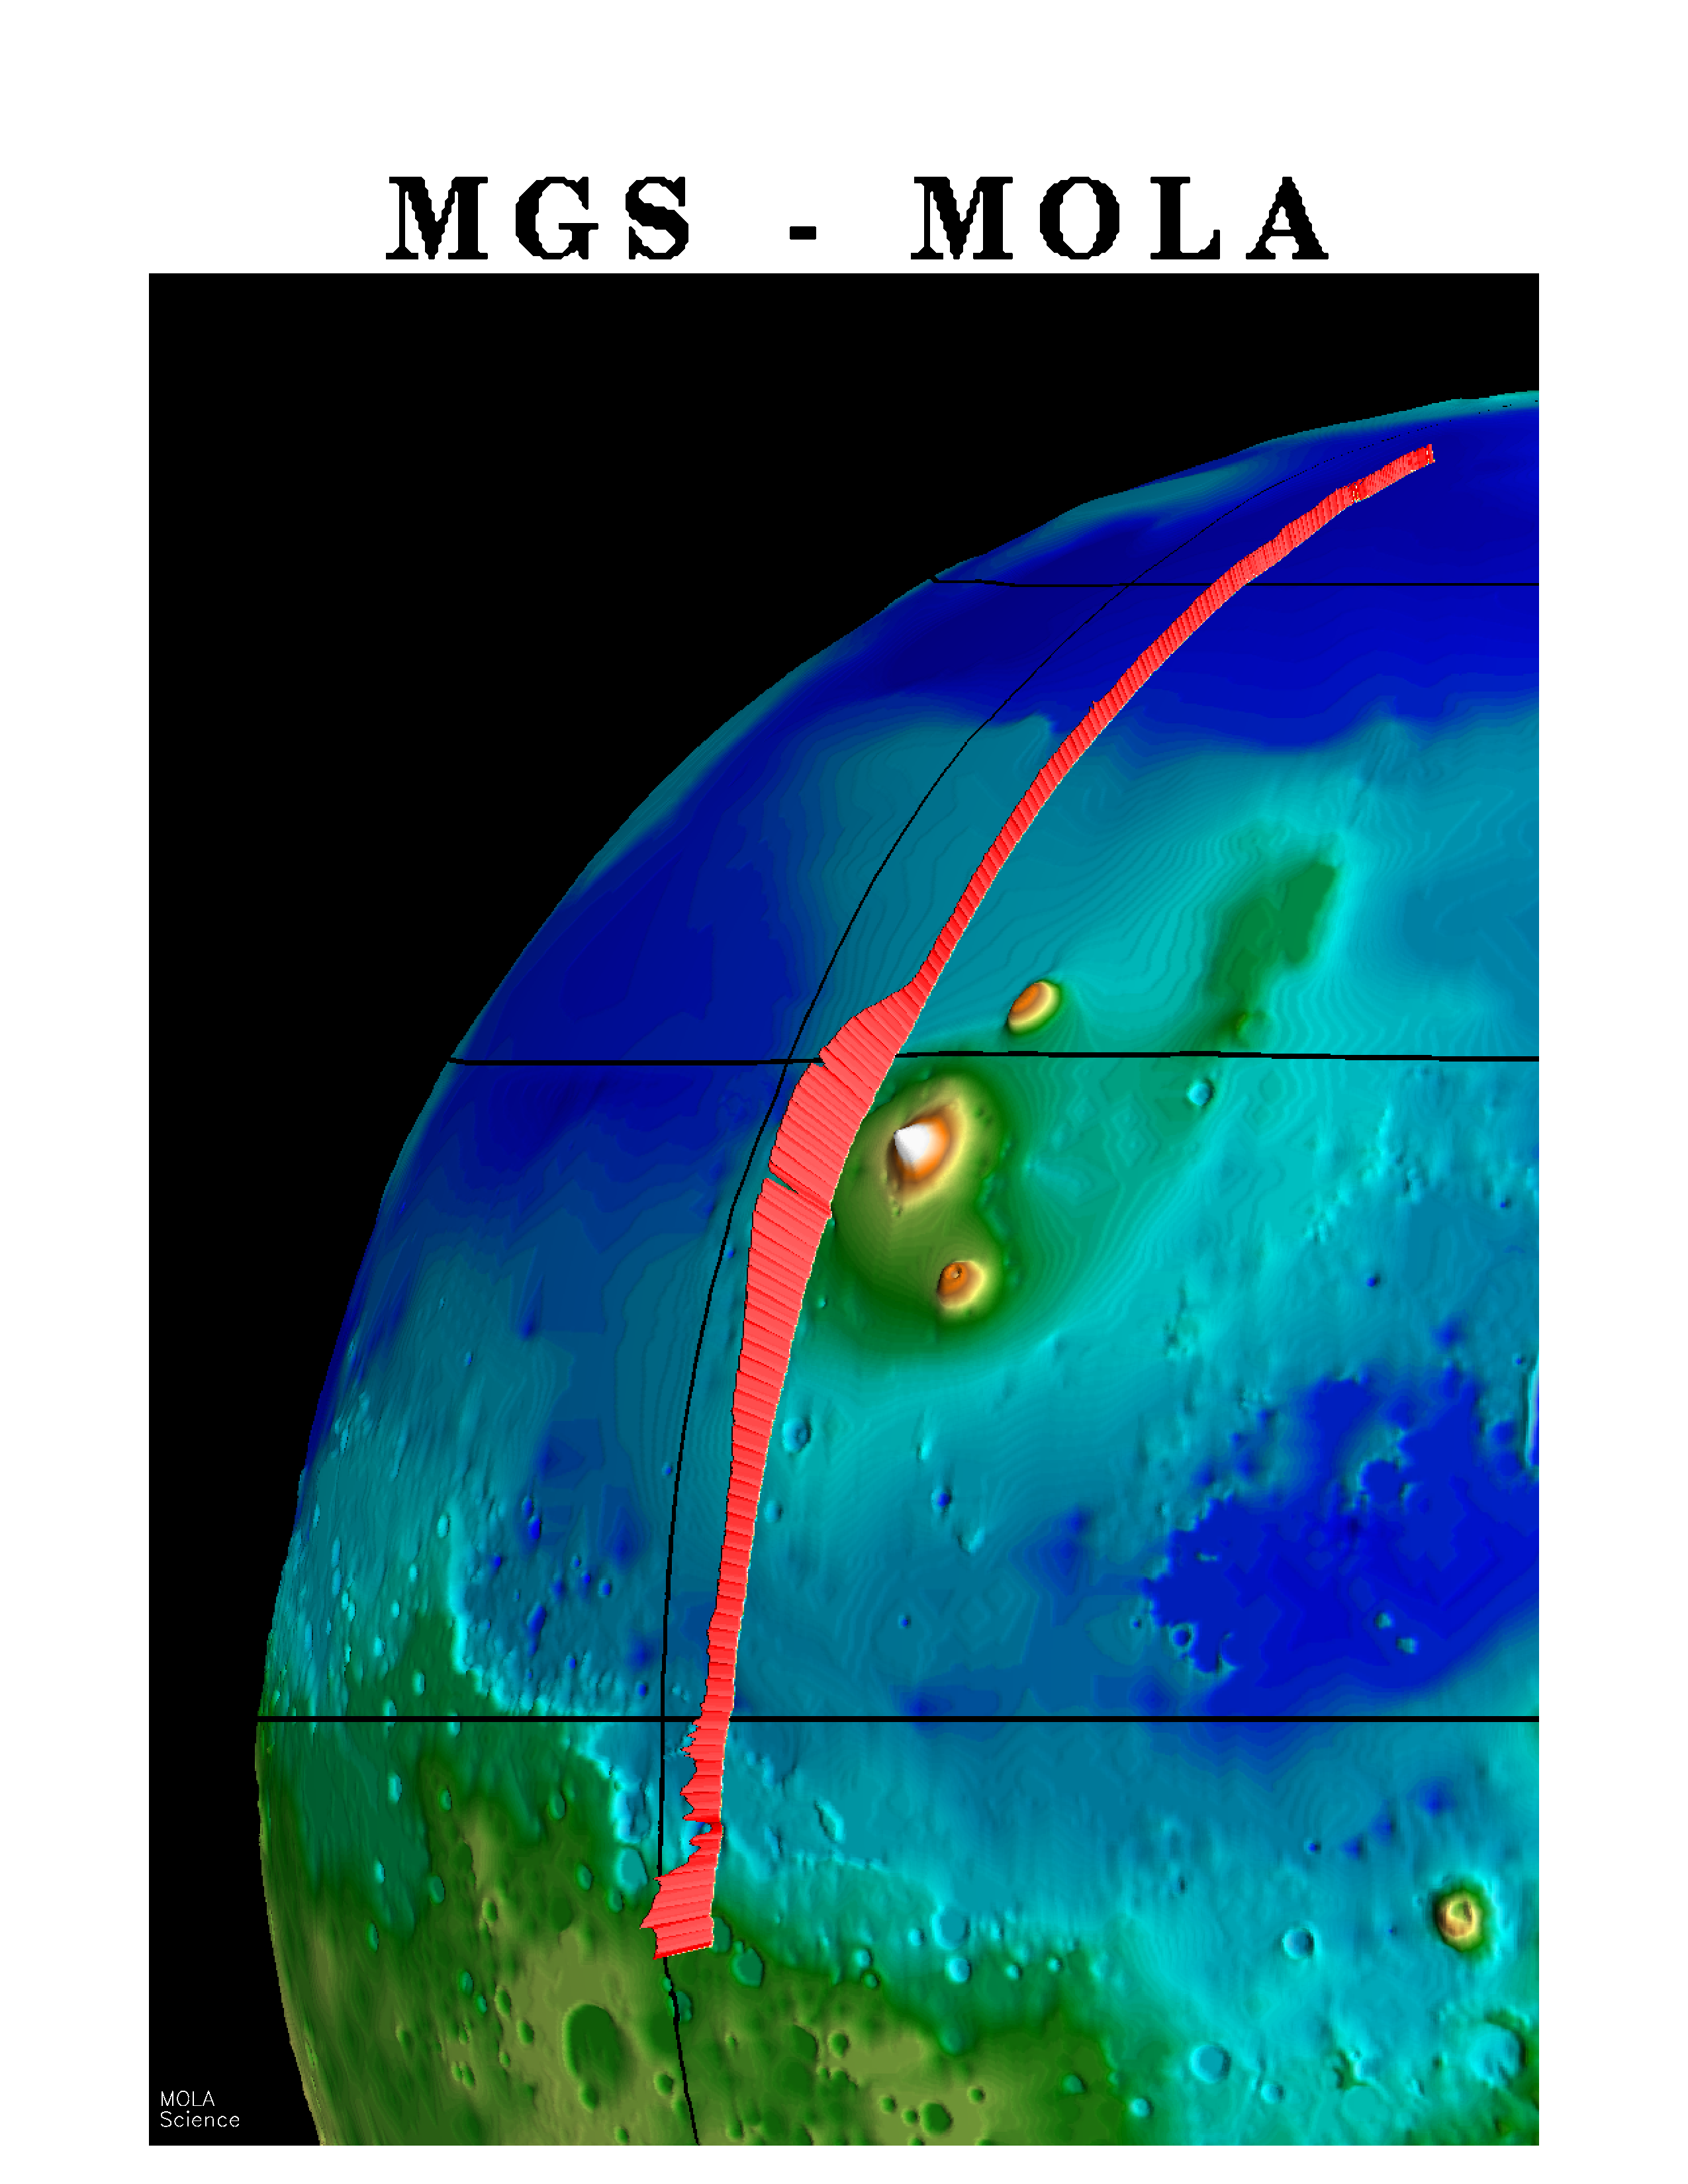

MGS Mars Orbiter Laser (MOLA) Surface Topography of Northern Hemisphere

A “picket fence” rendition of surface topography in the northern hemisphere of Mars from the Mars Orbiter Laser Altimeter (MOLA). The profile was obtained during the Mars Global Surveyor Capture Orbit Calibration Pass on September 15, 1997. The profile runs from 73°N to 10°S latitude and passes through the topographically subdued northern plains, the western part of the Elysium volcanic province, which shows 3 miles (5 kilometers) of relief, and the chaotic “dichotomy” boundary between the northern plains and ancient southern highlands. The MOLA profile is approximately 3000 miles (5000 kilometers) long and has a resolution on the surface of 1000 feet (330 meters) and a vertical resolution of approximately 3 feet (1 meter).

Credit: NASA/JPL/GSFC